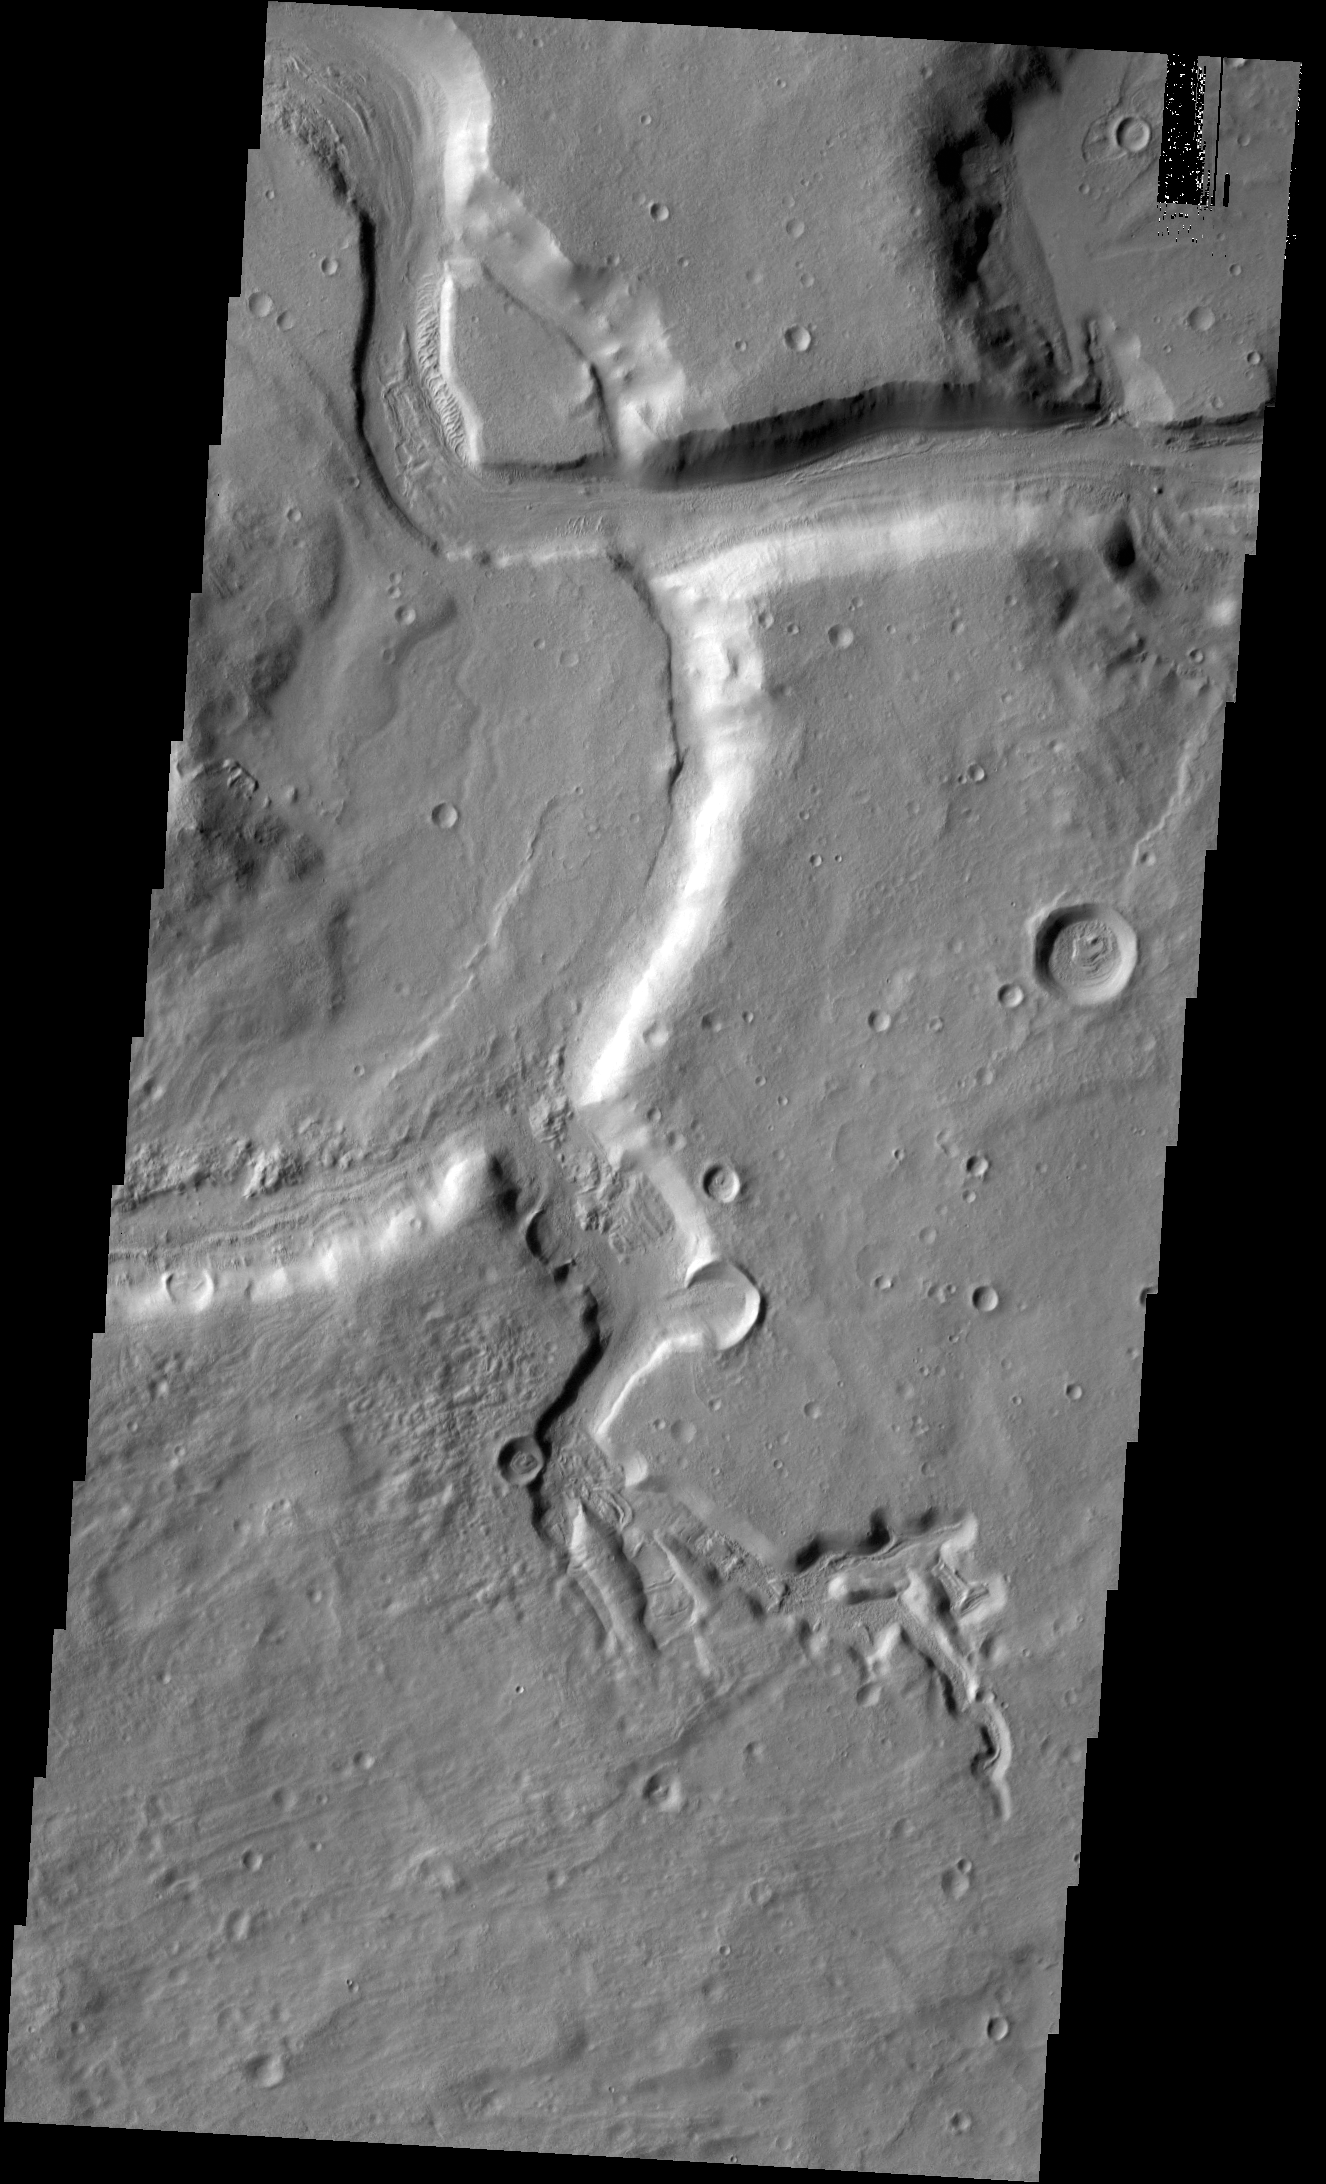

Channels

Two channels are visible in today’s image. The smaller one near the bottom of the image did not carve as deeply as the larger channel at the top of the image. The channel near the top of the image is near the origin of Mamers Valles.

Credit: NASA/JPL-Caltech/ASU